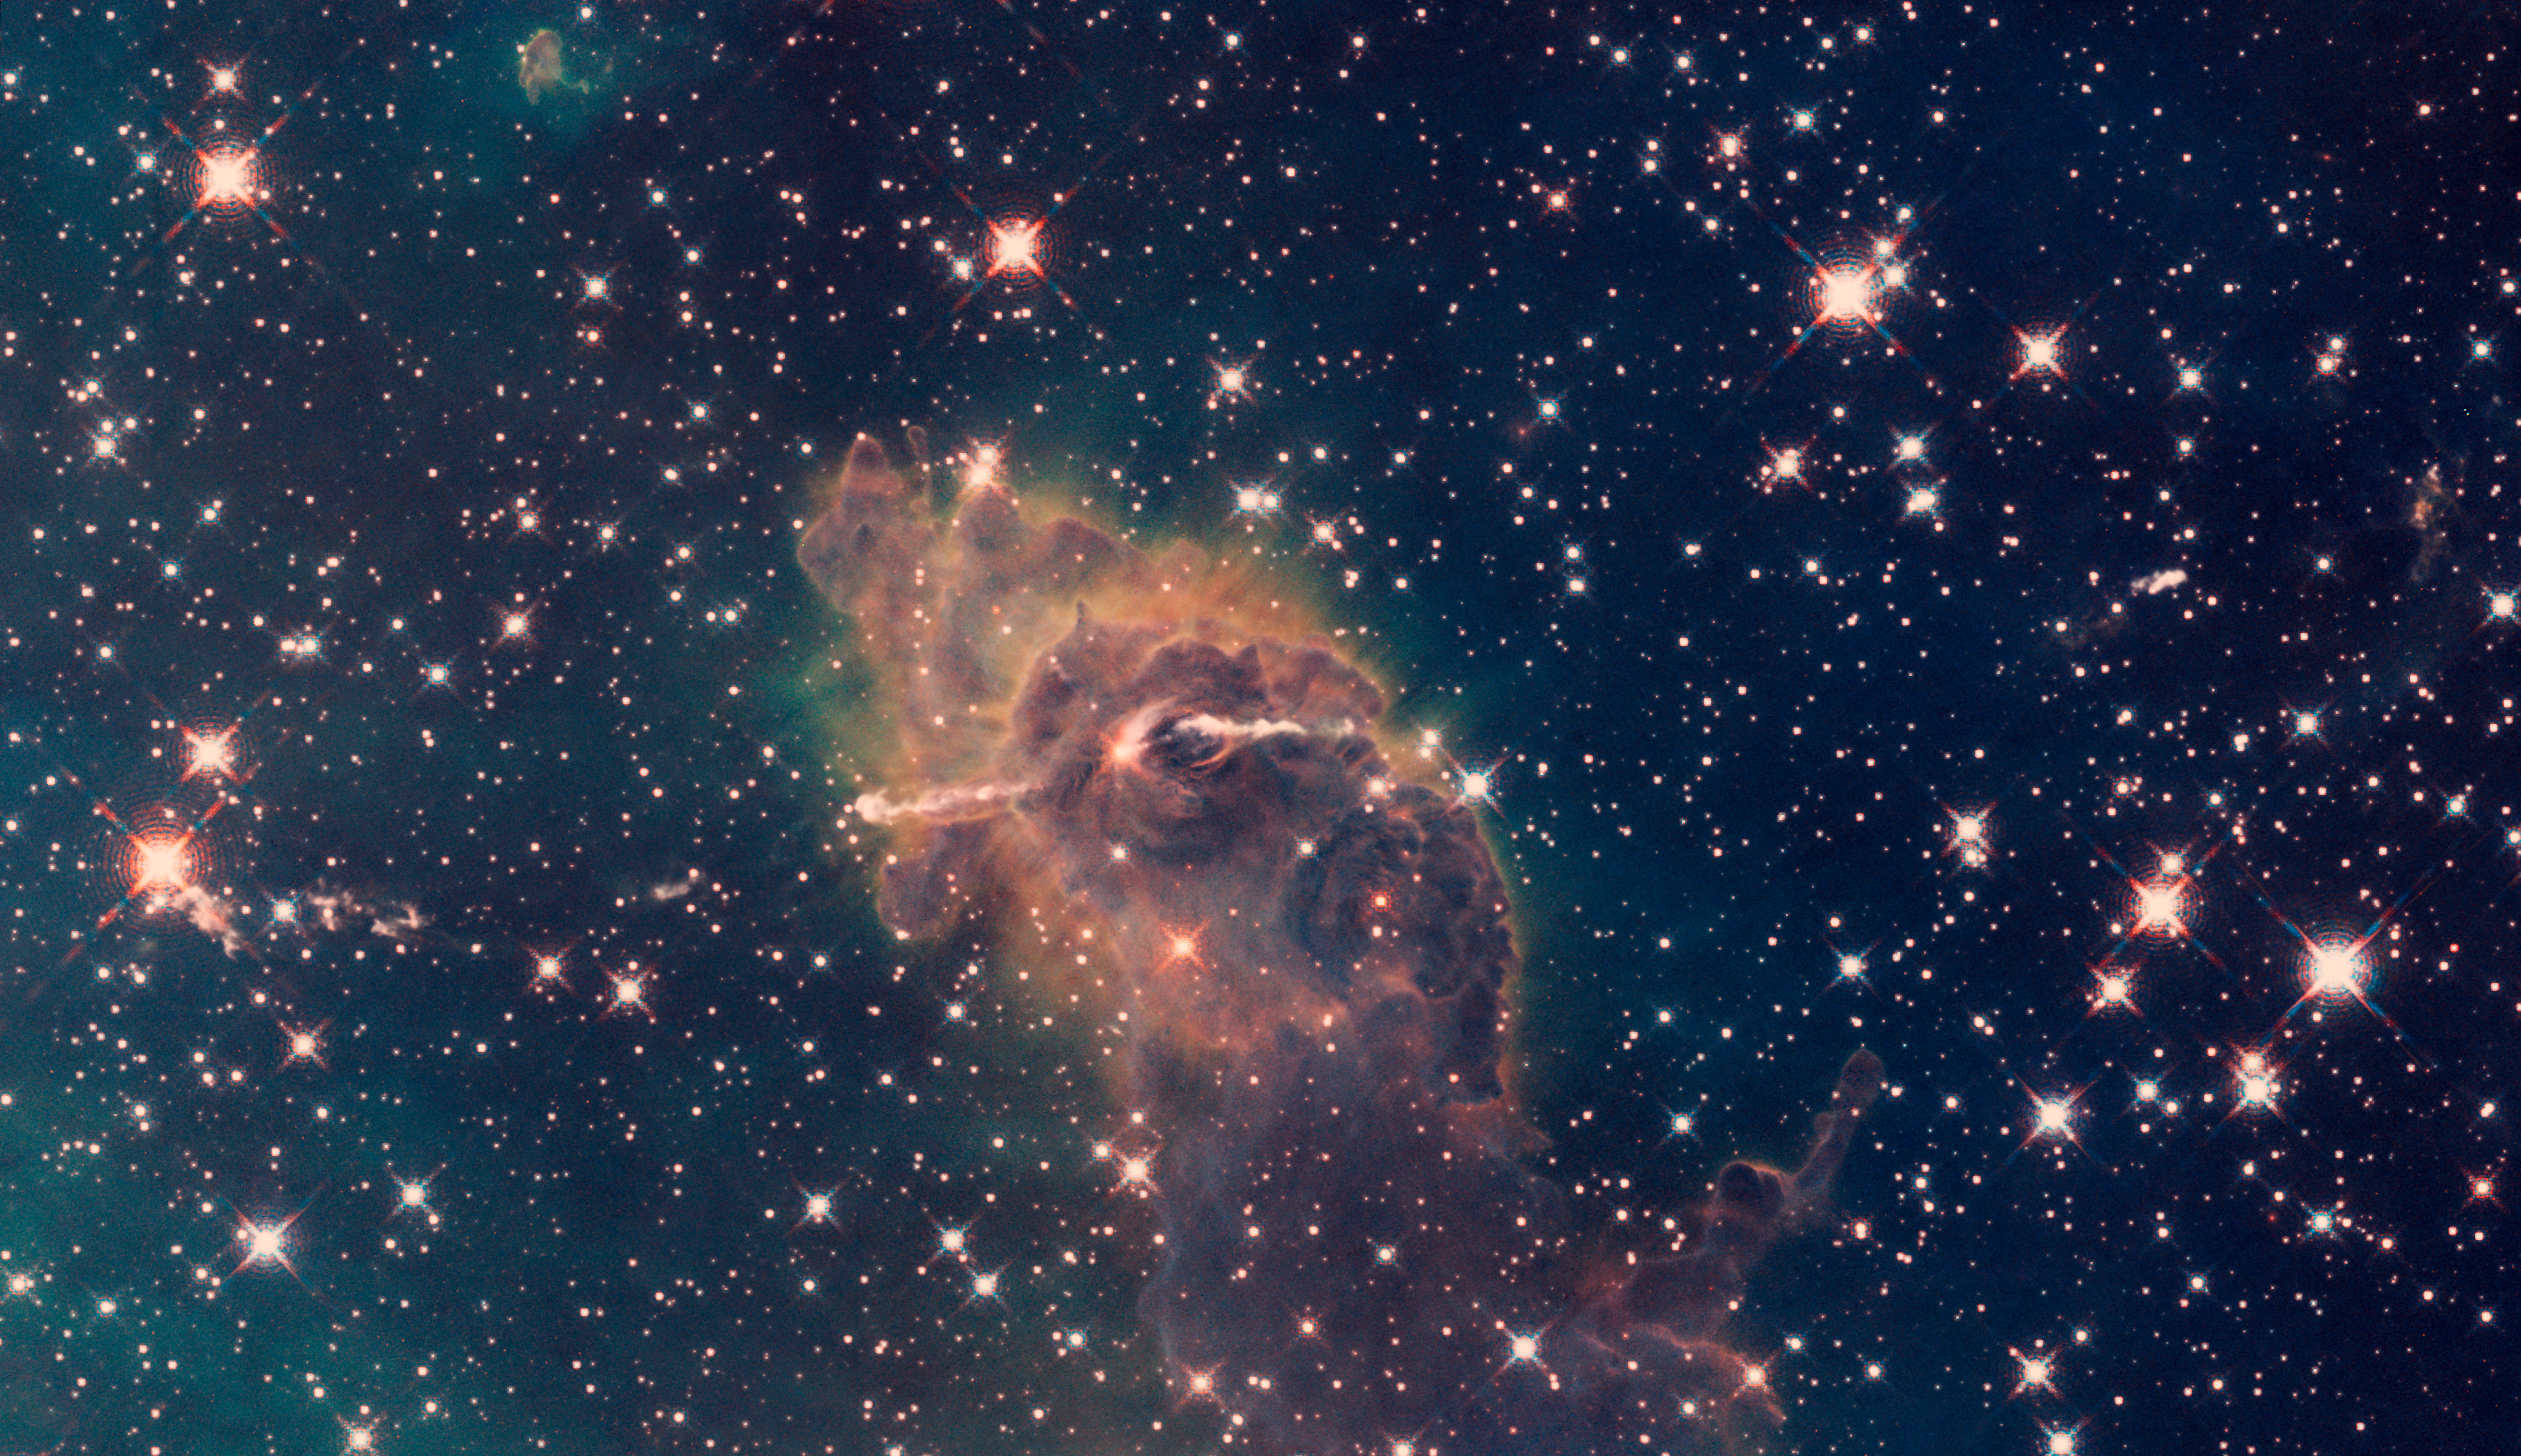

Jet in Carina: WFC3 UVIS/IR Composite

Hubble WFC3 image of a stellar jet in Carina, observed in ultraviolet/visible/infrared light

Credit: NASA, ESA, and the Hubble SM4 ERO Team